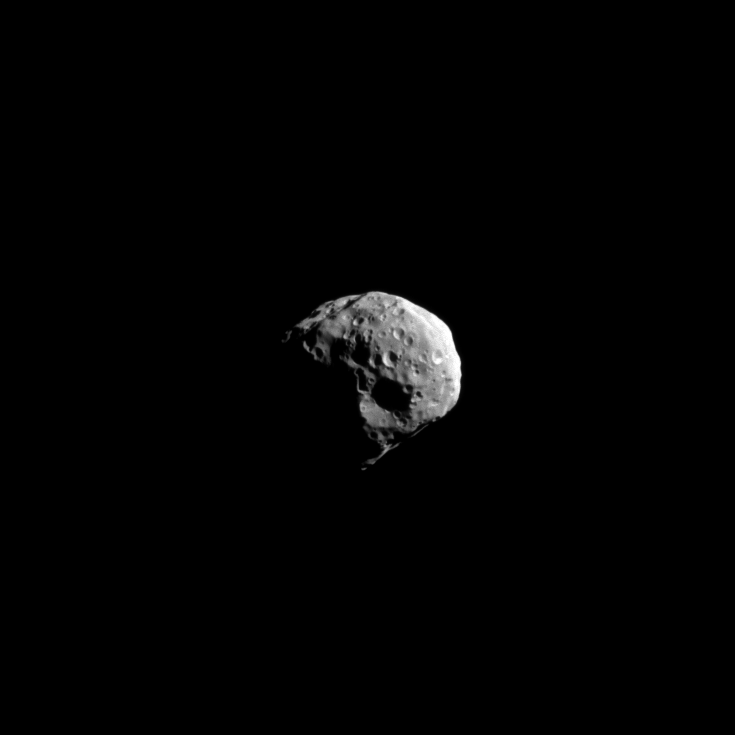

Epimetheus Close-Up

The Cassini spacecraft snapped this high-resolution image of Saturn’s small moon Epimetheus during the spacecraft’s non-targeted flyby on April 7, 2010.

The view was obtained at a distance of approximately 107,000 kilometers (66,500 miles) from Epimetheus and at a sun-Epimetheus-spacecraft, or phase, angle of 62 degrees. See PIA09813 and PIA06226 for even closer views.

Lit terrain seen here is mostly on the Saturn-facing side of Epimetheus (113 kilometers, or 70 miles across). North on Epimetheus is up and rotated 26 degrees to the left. The image was taken in visible light with the Cassini spacecraft narrow-angle camera. Image scale is 641 meters (2,103 feet) per pixel.

The Cassini-Huygens mission is a cooperative project of NASA, the European Space Agency and the Italian Space Agency. The Jet Propulsion Laboratory, a division of the California Institute of Technology in Pasadena, manages the mission for NASA’s Science Mission Directorate, Washington, D.C. The Cassini orbiter and its two onboard cameras were designed, developed and assembled at JPL. The imaging operations center is based at the Space Science Institute in Boulder, Colo.

Credit: NASA/JPL/Space Science Institute